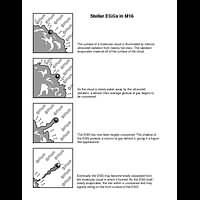

Illustration of Stellar EGGs in M16

Object Name: M16, Eagle Nebula, NGC 6611

Credit: NASA, ESA, STScI, J. Hester and P. Scowen (Arizona State University)